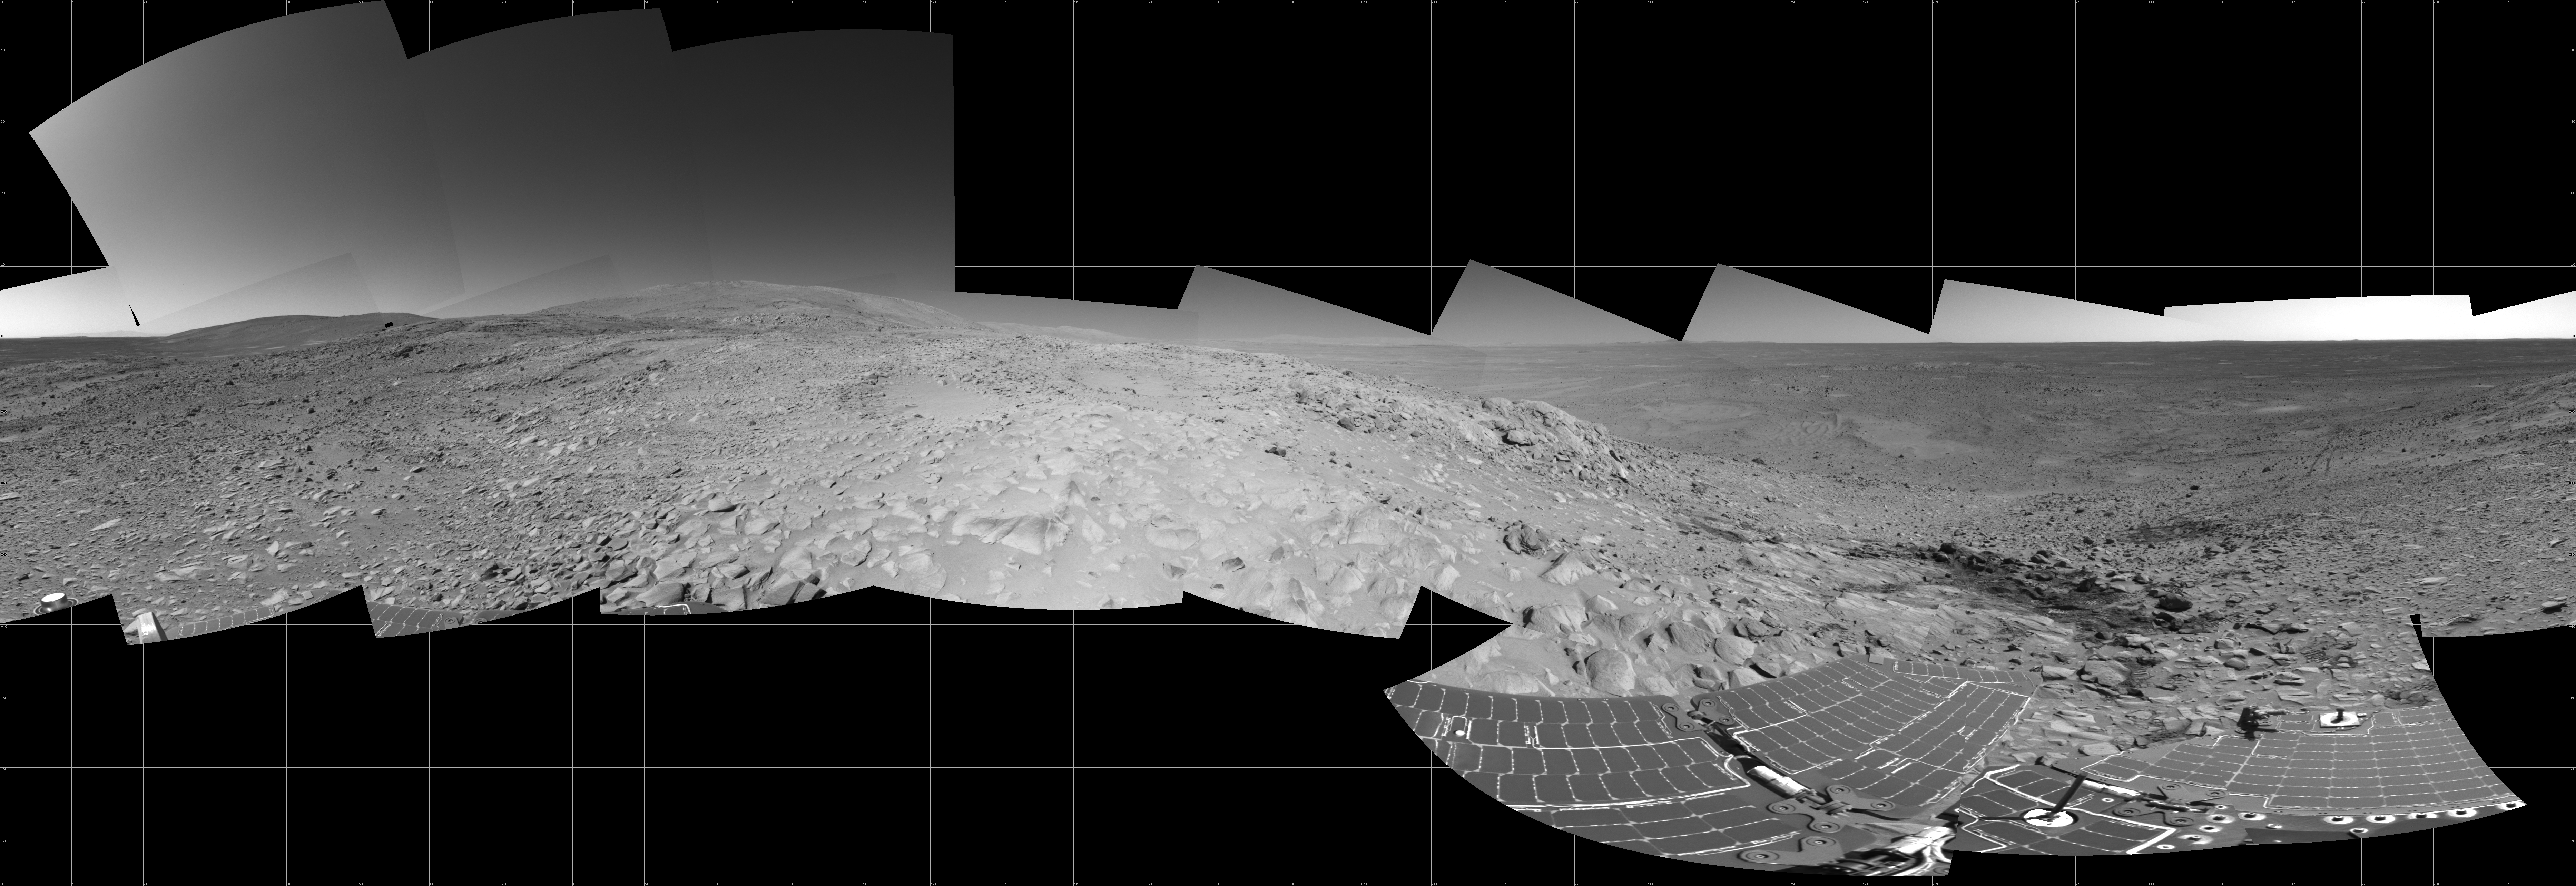

Preparing for ‘Lights Out’ on Mars

NASA’s Mars Exploration Rover Spirit takes a good look around at its surroundings high above Gusev Crater as mission planners prepare for solar conjunction on sol 244 (Sept. 9, 2004). On this day, and over the next 11 days, the rover will be out of reach as the Sun moves between Earth and Mars, blocking communications. Scientists are currently discussing potential light-duty assignments that may involve taking images of surrounding terrain, recording wind patterns in the dust, or completing scientific analysis of dust collected on the rover’s magnets. Otherwise, Spirit will essentially be on vacation until sol 255 (Sept. 20, 2004).

Dominating the left side of this image, to the east, is the high point of the “West Spur” region of the “Columbia Hills,” where Spirit has been exploring rock outcrops since June. On the right side, northwest of the rover’s present location, are Spirit’s tracks leading up the slope. Dark areas show wheel tracks created when Spirit slipped a bit while negotiating the outcrops. Beyond that, sand dunes on the floor of Gusev Crater can be seen. About one-third of the way across the image from the right is the outcrop dubbed “Longhorn,” above the rock dubbed “Clovis,” where Spirit used its rock abrasion tool to grind the deepest hole to date on Mars. Just to the left of the middle of this image, a short distance beneath the summit, is a rock outcrop slanting to the left, or north. Spirit will spend the depth of the martian winter there with its solar panels oriented toward the Sun.

Spirit’s navigation camera took the images that make up this mosaic from a position labeled Site 86 on sols 228 to 230 (Aug. 23 to Aug. 25, 2004). The 360-degree view is presented in a cylindrical projection with geometrical seam correction.

Credit: NASA/JPL